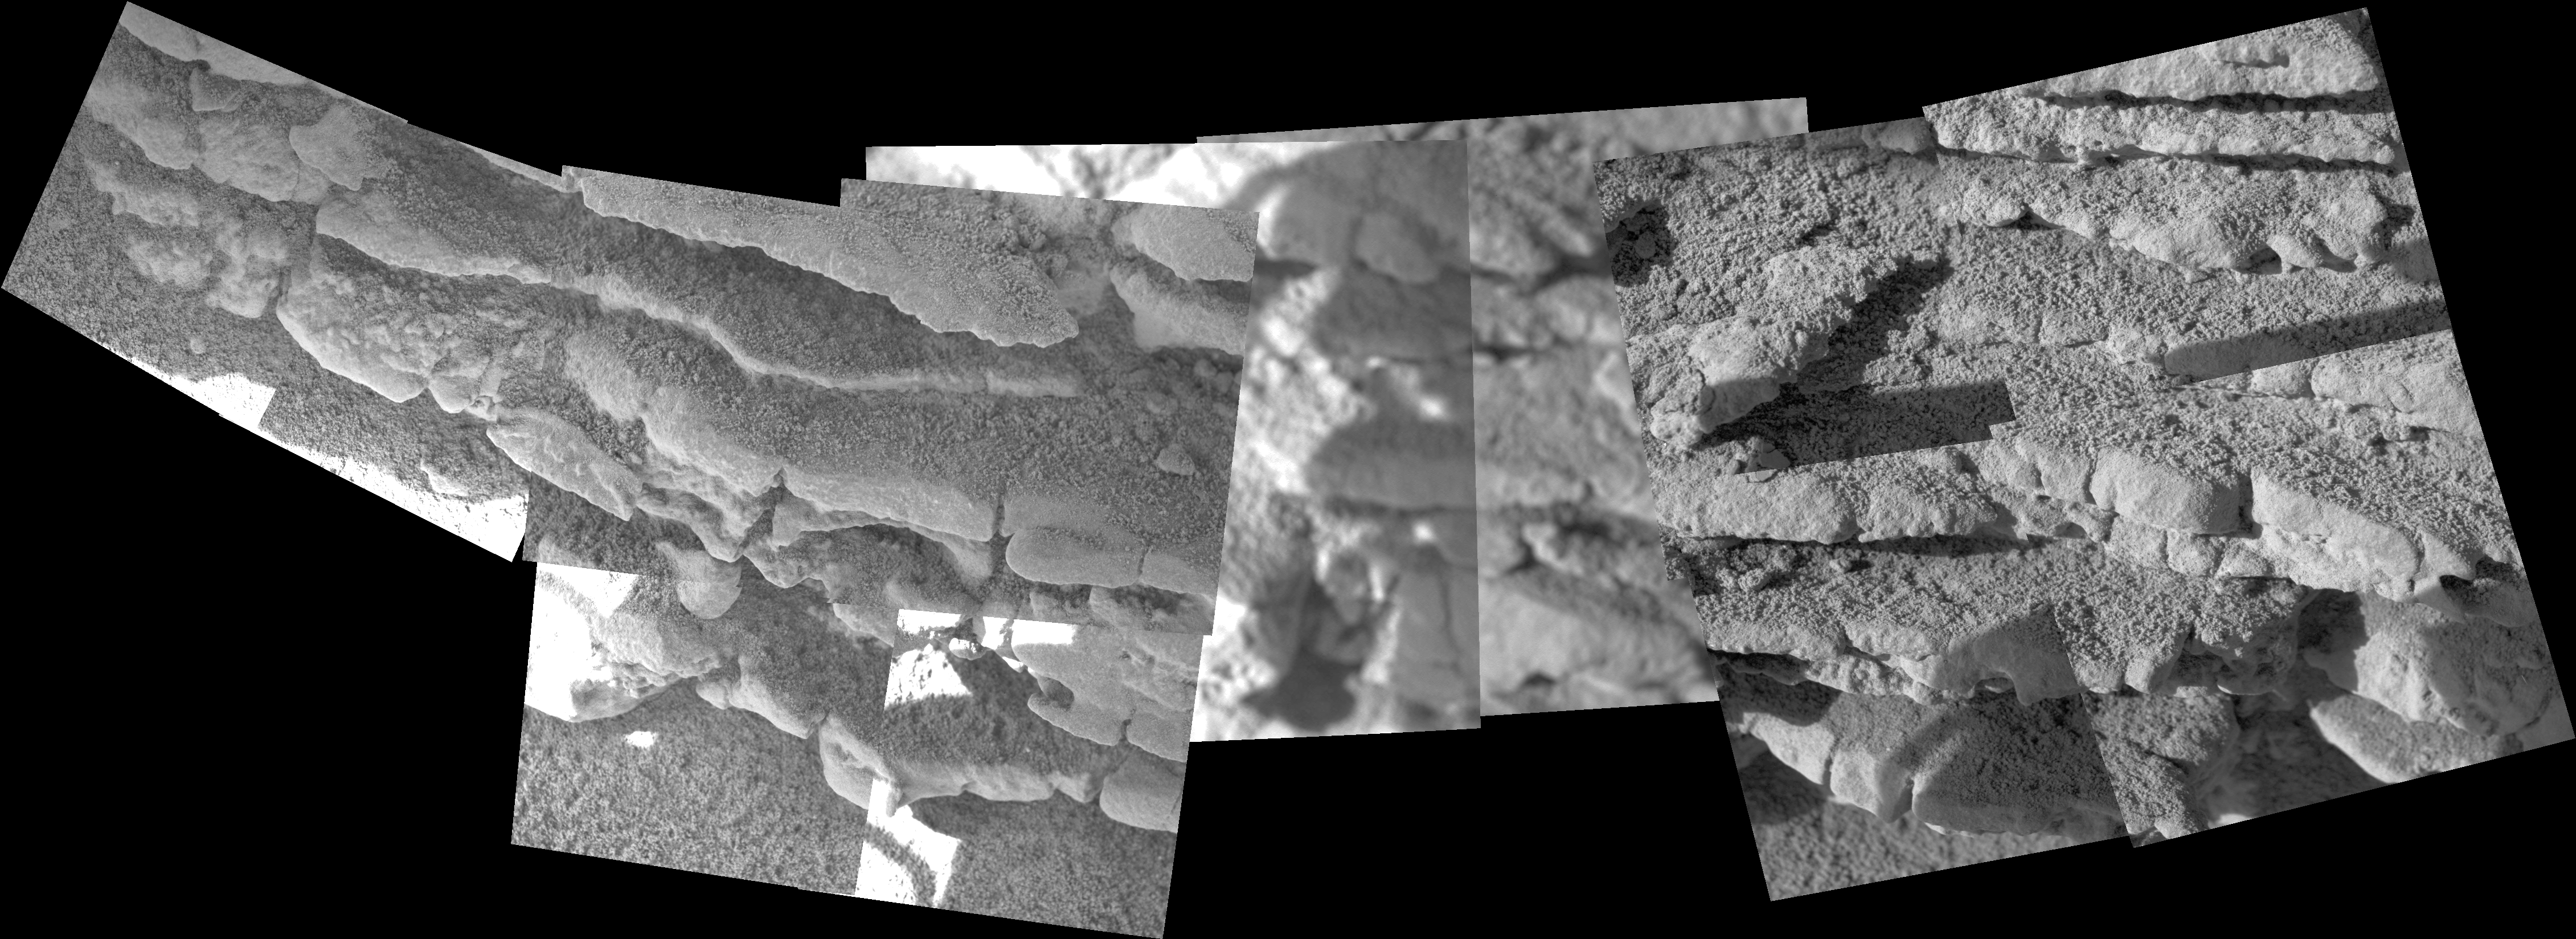

Layered Outcrops in Gusev Crater

NASA’s Mars Exploration Rover Spirit collected data on morphology, composition, and mineralogy of a rock nicknamed “Tetl” using the microscopic imager, the alpha particle X-ray spectrometer, and the Moessbauer spectrometer before moving on. Scientists are discussing a suggestion that this rock outcrop and others on the “West Spur” of the “Columbia Hills” in Gusev Crater on Mars may contain evidence of graded bedding, in which alternate layers of sediment are either coarser or finer depending on the turbulence of the processes that deposited them. Such layers could be deposited by water circulating in rivers or lakes, volcanic ash settling on the surface, wind carrying fine-grained sediments, or a combination of these processes. This view is a mosaic of images that Spirit took with its microscopic imager on the rover’s 272nd and 273rd martian days, or sols (Oct. 7 and 8, 2004). It has been enhanced to bring out details in the shadows without washing out sunlit areas. The section of rock shown here is approximately 17 centimeters (6.7 inches) wide.

Credit: NASA/JPL/Cornell/USGS